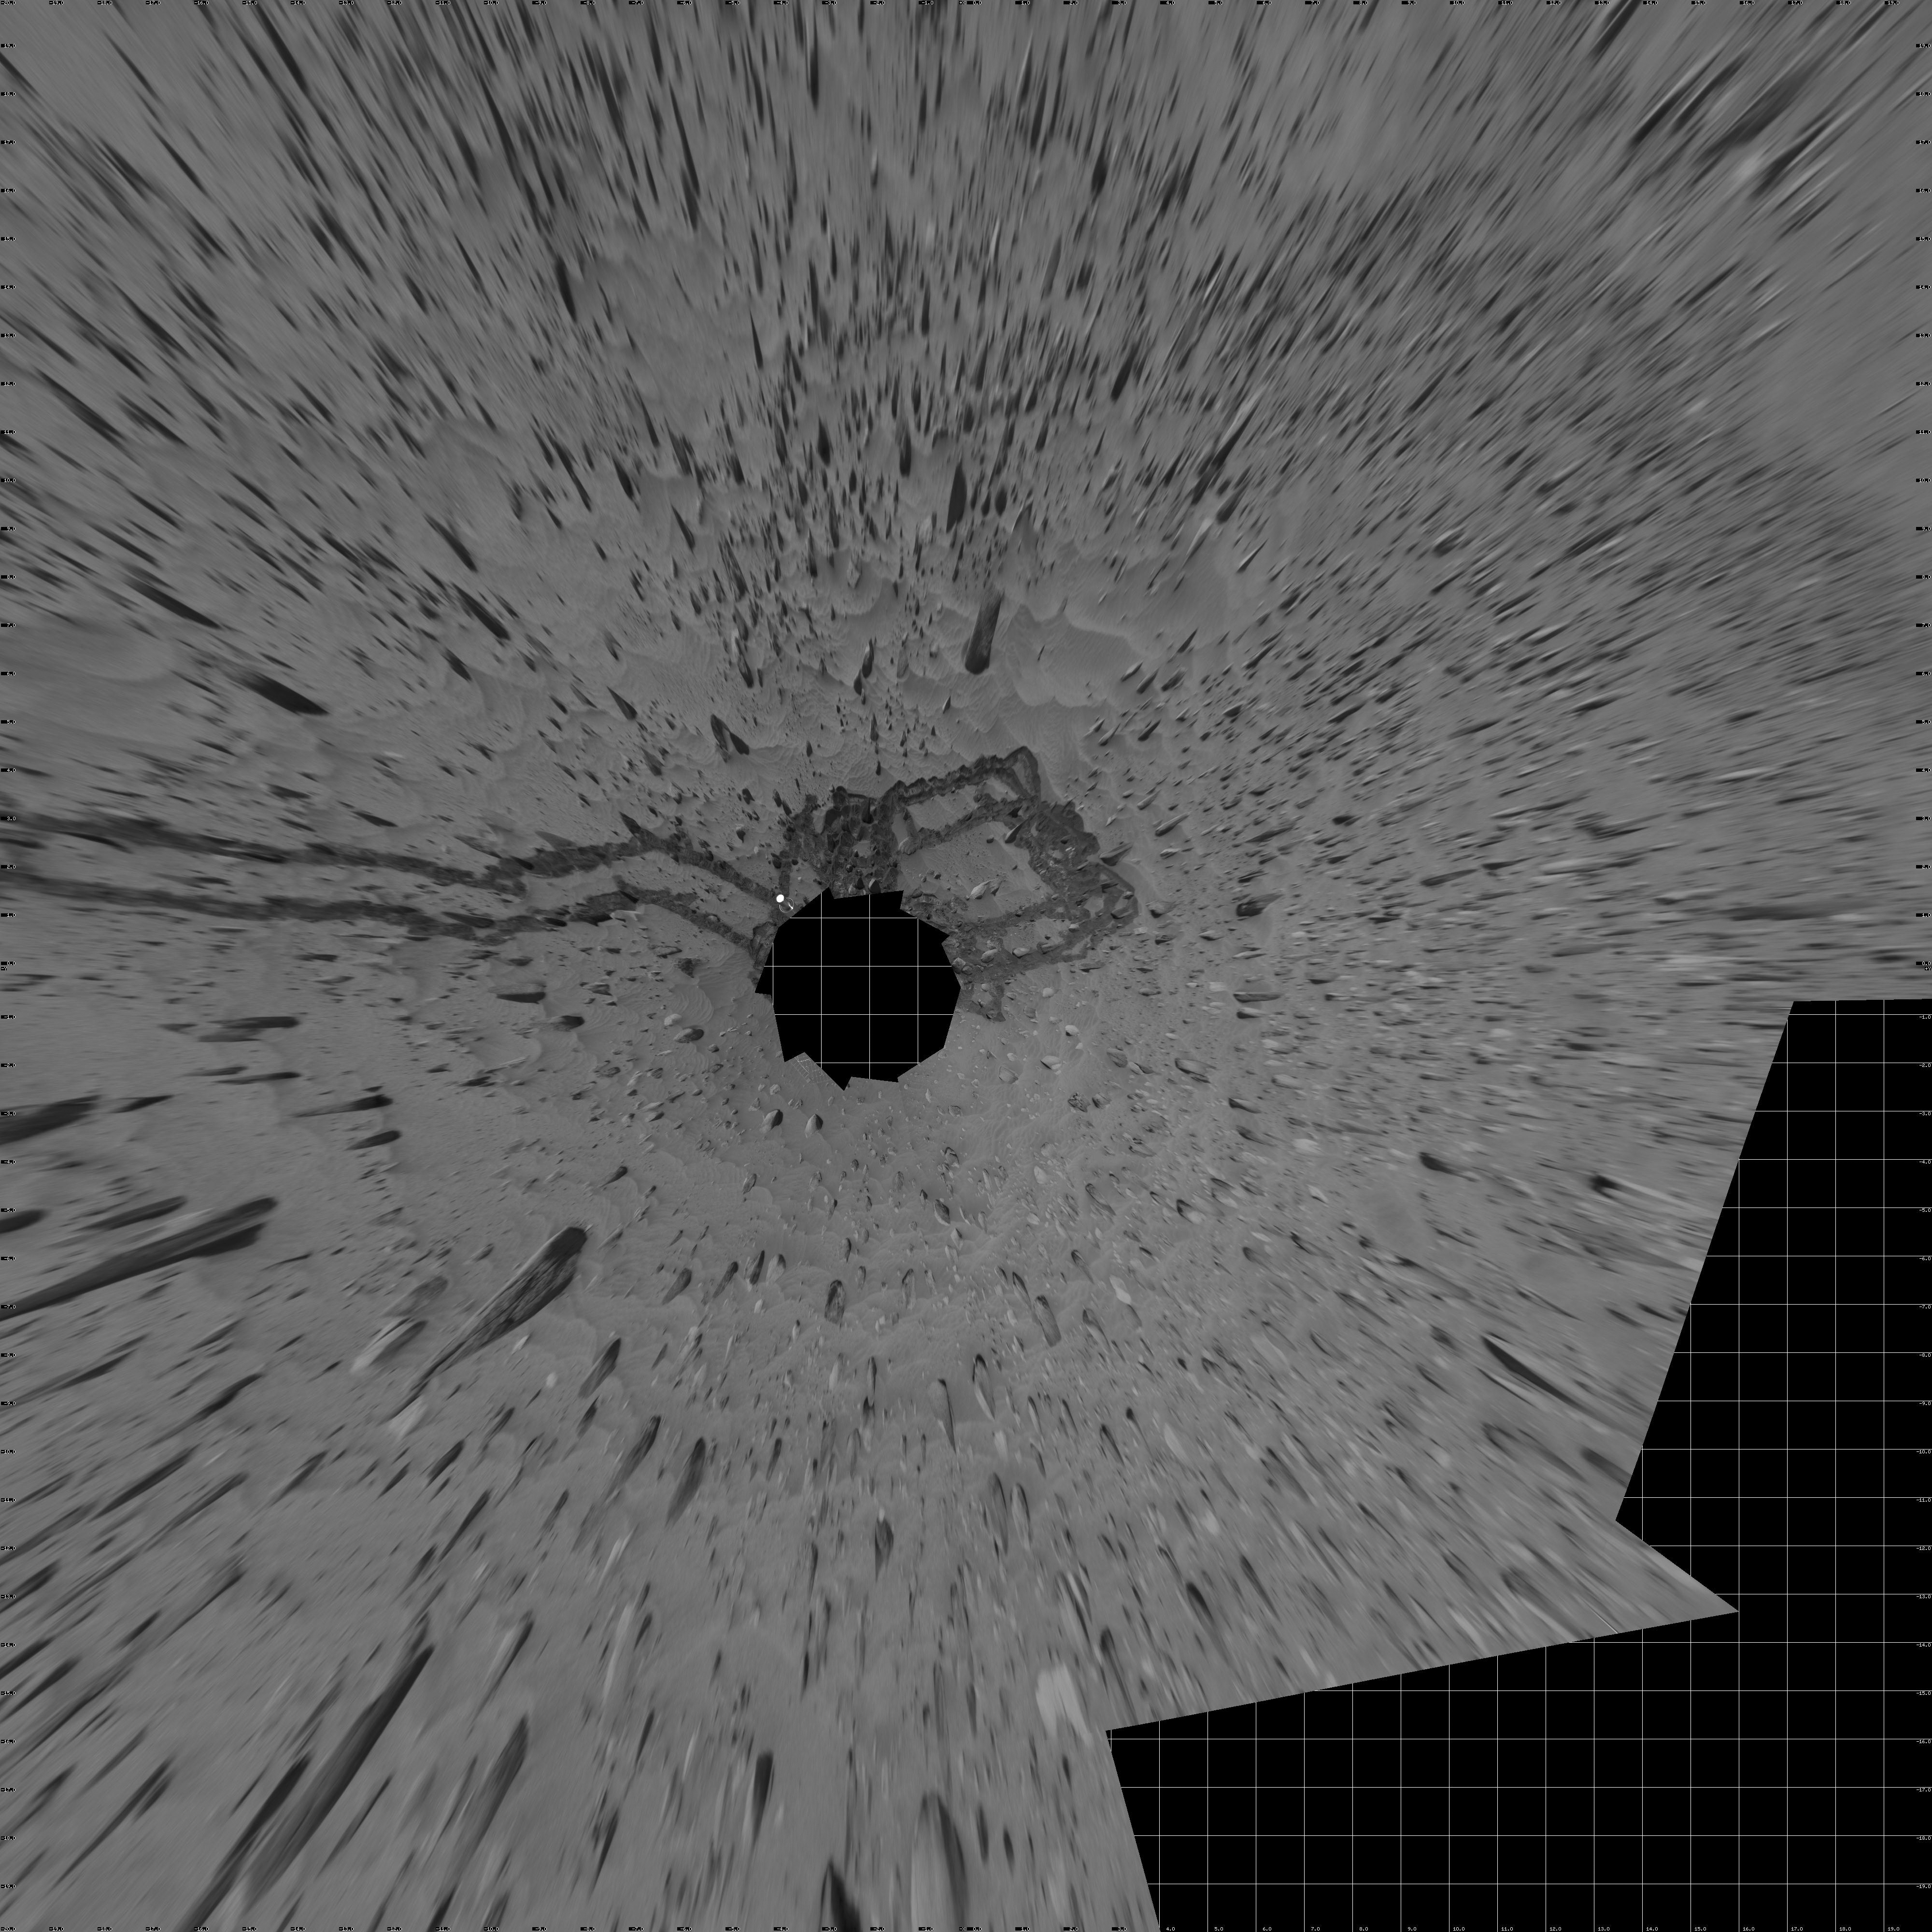

Meandering Tracks on “Husband Hill” (Vertical)

This 360-degree, stereo panorama of a section of the “Columbia Hills” shows meandering, crisscrossing wheel tracks that NASA’s Mars Exploration Rover Spirit left behind while using its scientific instruments to analyze a new class of rocks in Gusev Crater on Mars. Because Spirit has been experiencing a high rate of slip on the sandy, sloped terrain on this flank of “Husband Hill,” scientists are directing the rover to check its progress often to avoid getting a rock stuck in one of its wheel wells.

Rocks in this region are higher in phosphorus than other rocks that Spirit has examined.

This view is a mosaic of frames that Spirit took with its navigation camera during the rover’s 358th and 359th martian days, or sols, (Jan. 3 and 4, 2005). It is presented here in a vertical projection with geometric seam correction.

Credit: NASA/JPL